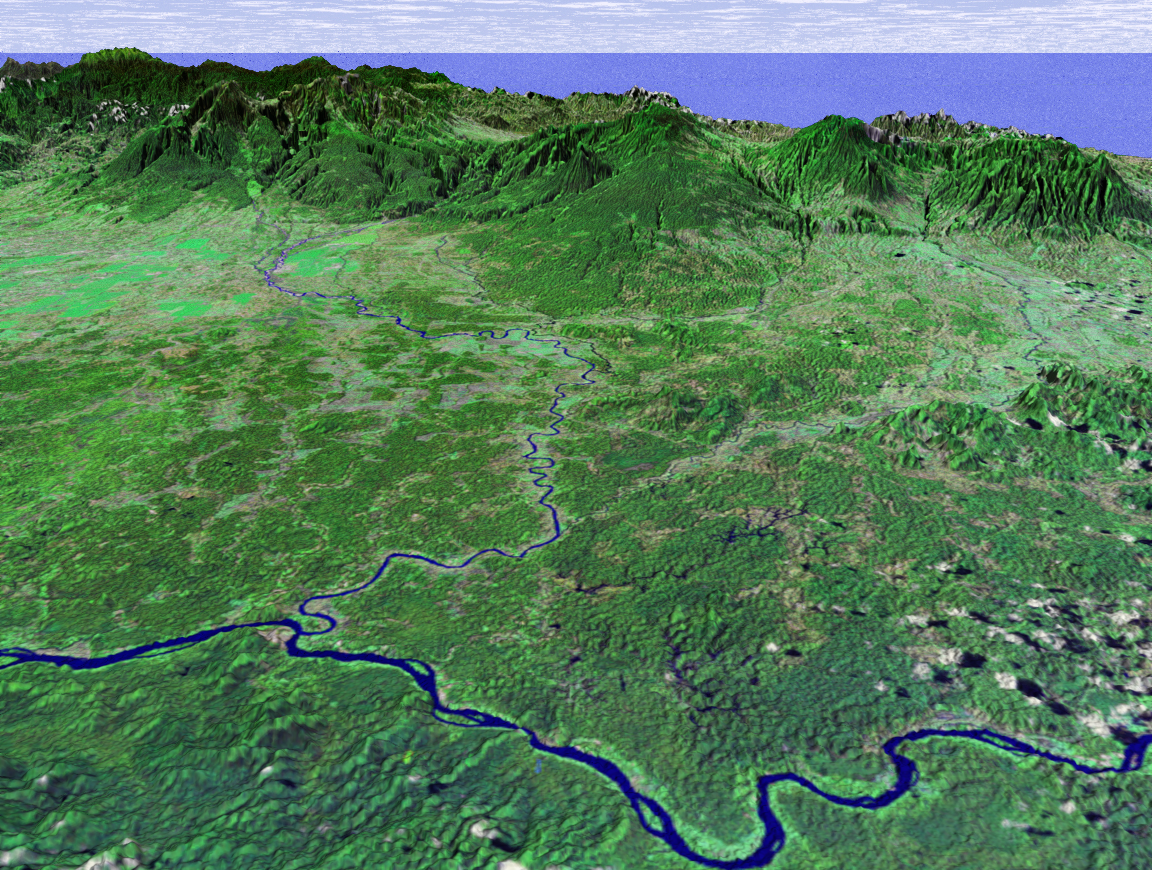

SRTM Perspective View with Landsat Overlay: Costa Rica Coastal Plain

This perspective view shows the northern coastal plain of Costa Rica with the Cordillera Central, composed of a number of active and dormant volcanoes, rising in the background. This view looks toward the south over the Rio San Juan, which marks the boundary between Costa Rica and Nicaragua. The smaller river joining Rio San Juan in the center of the image is Rio Sarapiqui, which is navigable upstream as far inland as Puerto Viejo (Old Port) de Sarapiquí at the mountain’s base. This river was an important transportation route for those few hardy settlers who first moved into this region, although as recently as 1953 a mere three thatched-roof houses were all that comprised the village of Puerto Viejo.

This coastal plain is a sedimentary basin formed about 50 million years ago composed of river alluvium and lahar (mud and ash flow) deposits from the volcanoes of the Cordillera Central. It comprises the province of Heredia (the smallest of Costa Rica’s seven) and demonstrates a wide range of climatic conditions, from warm and humid lowlands to cool and damp highlands, and including the mild but seasonally wet and dry Central Valley.

This image was generated in support of the Central American Commission for Environment and Development through an agreement with NASA. The Commission involves eight nations working to develop the Mesoamerican Biological Corridor, an effort to study and preserve some of the most biologically diverse regions of the planet.

This three-dimensional perspective view was generated using topographic data from the Shuttle Radar Topography Mission (SRTM) and an enhanced false-color Landsat 7 satellite image. Colors are from Landsat bands 5, 4, and 2 as red, green and blue, respectively. Topographic expression is exaggerated 2X.

Landsat has been providing visible and infrared views of the Earth since 1972. SRTM elevation data matches the 30-meter resolution of most Landsat images and will substantially help in analyses of the large and growing Landsat image archive. The Landsat 7 Thematic Mapper image used here was provided to the SRTM by the United States Geological Survey, Earth Resources Observation Systems (EROS) Data Center, Sioux Falls, South Dakota.

Elevation data used in this image was acquired by the Shuttle Radar Topography Mission (SRTM) aboard the Space Shuttle Endeavour, launched on February 11, 2000. SRTM used the same radar instrument that comprised the Spaceborne Imaging Radar-C/X-Band Synthetic Aperture Radar (SIR-C/X-SAR) that flew twice on the Space Shuttle Endeavour in 1994. SRTM was designed to collect three-dimensional measurements of the Earth’s surface. To collect the 3-D data, engineers added a 60-meter-long (200-foot) mast, installed additional C-band and X-band antennas, and improved tracking and navigation devices. The mission is a cooperative project between the National Aeronautics and Space Administration (NASA), the National Imagery and Mapping Agency (NIMA) of the U.S. Department of Defense (DoD), and the German and Italian space agencies. It is managed by NASA’s Jet Propulsion Laboratory, Pasadena, CA, for NASA’s Earth Science Enterprise,Washington, DC.

Size: scale varies in this perspective image
Location: 10.5 deg. North lat., 84.0 deg. East lon.
Orientation: looking South
Image Data: Landsat Bands 5, 4, 3 as red, green, blue respectively
Original Data Resolution: SRTM 30 meters (99 feet)
Date Acquired: February, 2000 (SRTM)

Credit: NASA/JPL/NIMA/USGS